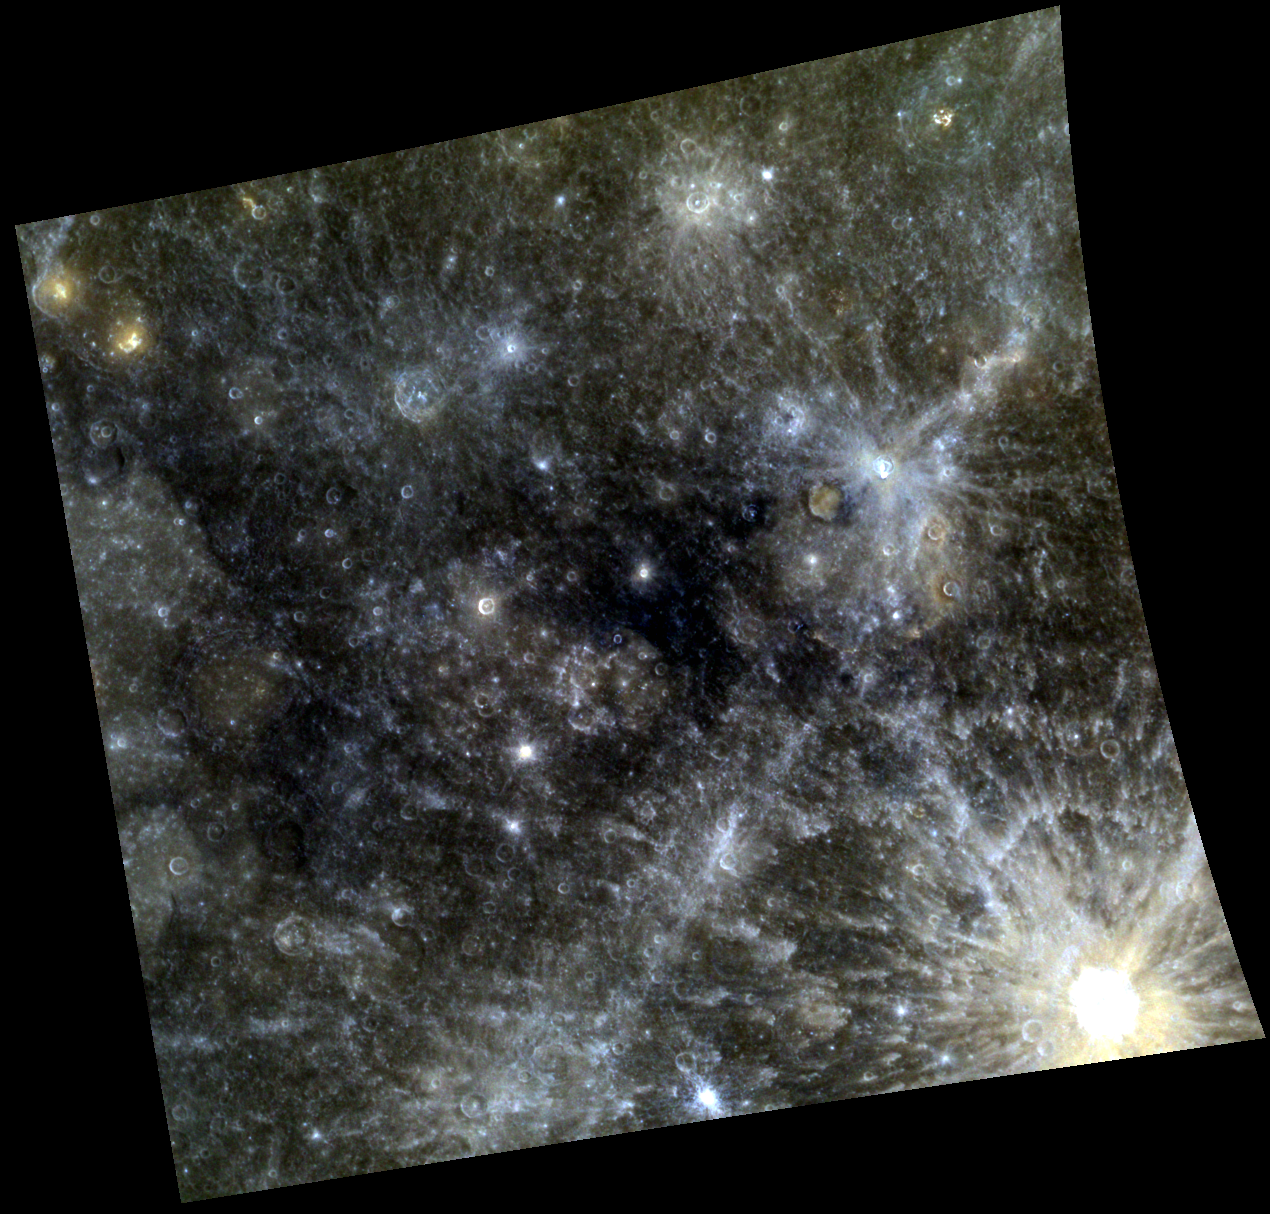

Blue Velvet

At the center of this scene is an area of dark, deep blue terrain. MESSENGER scientists refer to this as the “Low Reflectance Material (LRM).” Besides being dark across all wavelengths, the LRM reflects less light at longer wavelengths than does average Mercury material. Our eyes perceive light at the long wavelength end of the visible spectrum as red, and the short end as blue. Hence the LRM is said to have “blue” color relative to Mercury as a whole. Named craters in the scene include Kuiper, Yeats, Dominici, and Homer.

This image was acquired as part of MDIS’s 8-color base map. The 8-color base map is composed of WAC images taken through eight different narrow-band color filters and covers more than 99% of Mercury’s surface with an average resolution of 1 kilometer/pixel. The highest-quality color images are obtained for Mercury’s surface when both the spacecraft and the Sun are overhead, so these images typically are taken with viewing conditions of low incidence and emission angles.

Date acquired: April 10, 2011
Image Mission Elapsed Time (MET): 210935602, 210935622, 210935606
Image ID: 114272, 114277, 114273
Instrument: Wide Angle Camera (WAC) of the Mercury Dual Imaging System (MDIS)
WAC filters: 9, 7, 6 (996, 748, 433 nanometers) in red, green, and blue
Center Latitude: -2.50°
Center Longitude: 316.5° E
Resolution: 975 meters/pixel
Scale: The scene is about 1040 km (645 mi.) wide.
Incidence Angle: 13.3°
Emission Angle: 14.7°
Phase Angle: 28.0°

The MESSENGER spacecraft is the first ever to orbit the planet Mercury, and the spacecraft’s seven scientific instruments and radio science investigation are unraveling the history and evolution of the Solar System’s innermost planet. Visit the Why Mercury? section of this website to learn more about the key science questions that the MESSENGER mission is addressing. During the one-year primary mission, MDIS acquired 88,746 images and extensive other data sets. MESSENGER is now in a year-long extended mission, during which plans call for the acquisition of more than 80,000 additional images to support MESSENGER’s science goals.

These images are from MESSENGER, a NASA Discovery mission to conduct the first orbital study of the innermost planet, Mercury. For information regarding the use of images, see the MESSENGER image use policy.

Credit: NASA/Johns Hopkins University Applied Physics Laboratory/Carnegie Institution of Washington